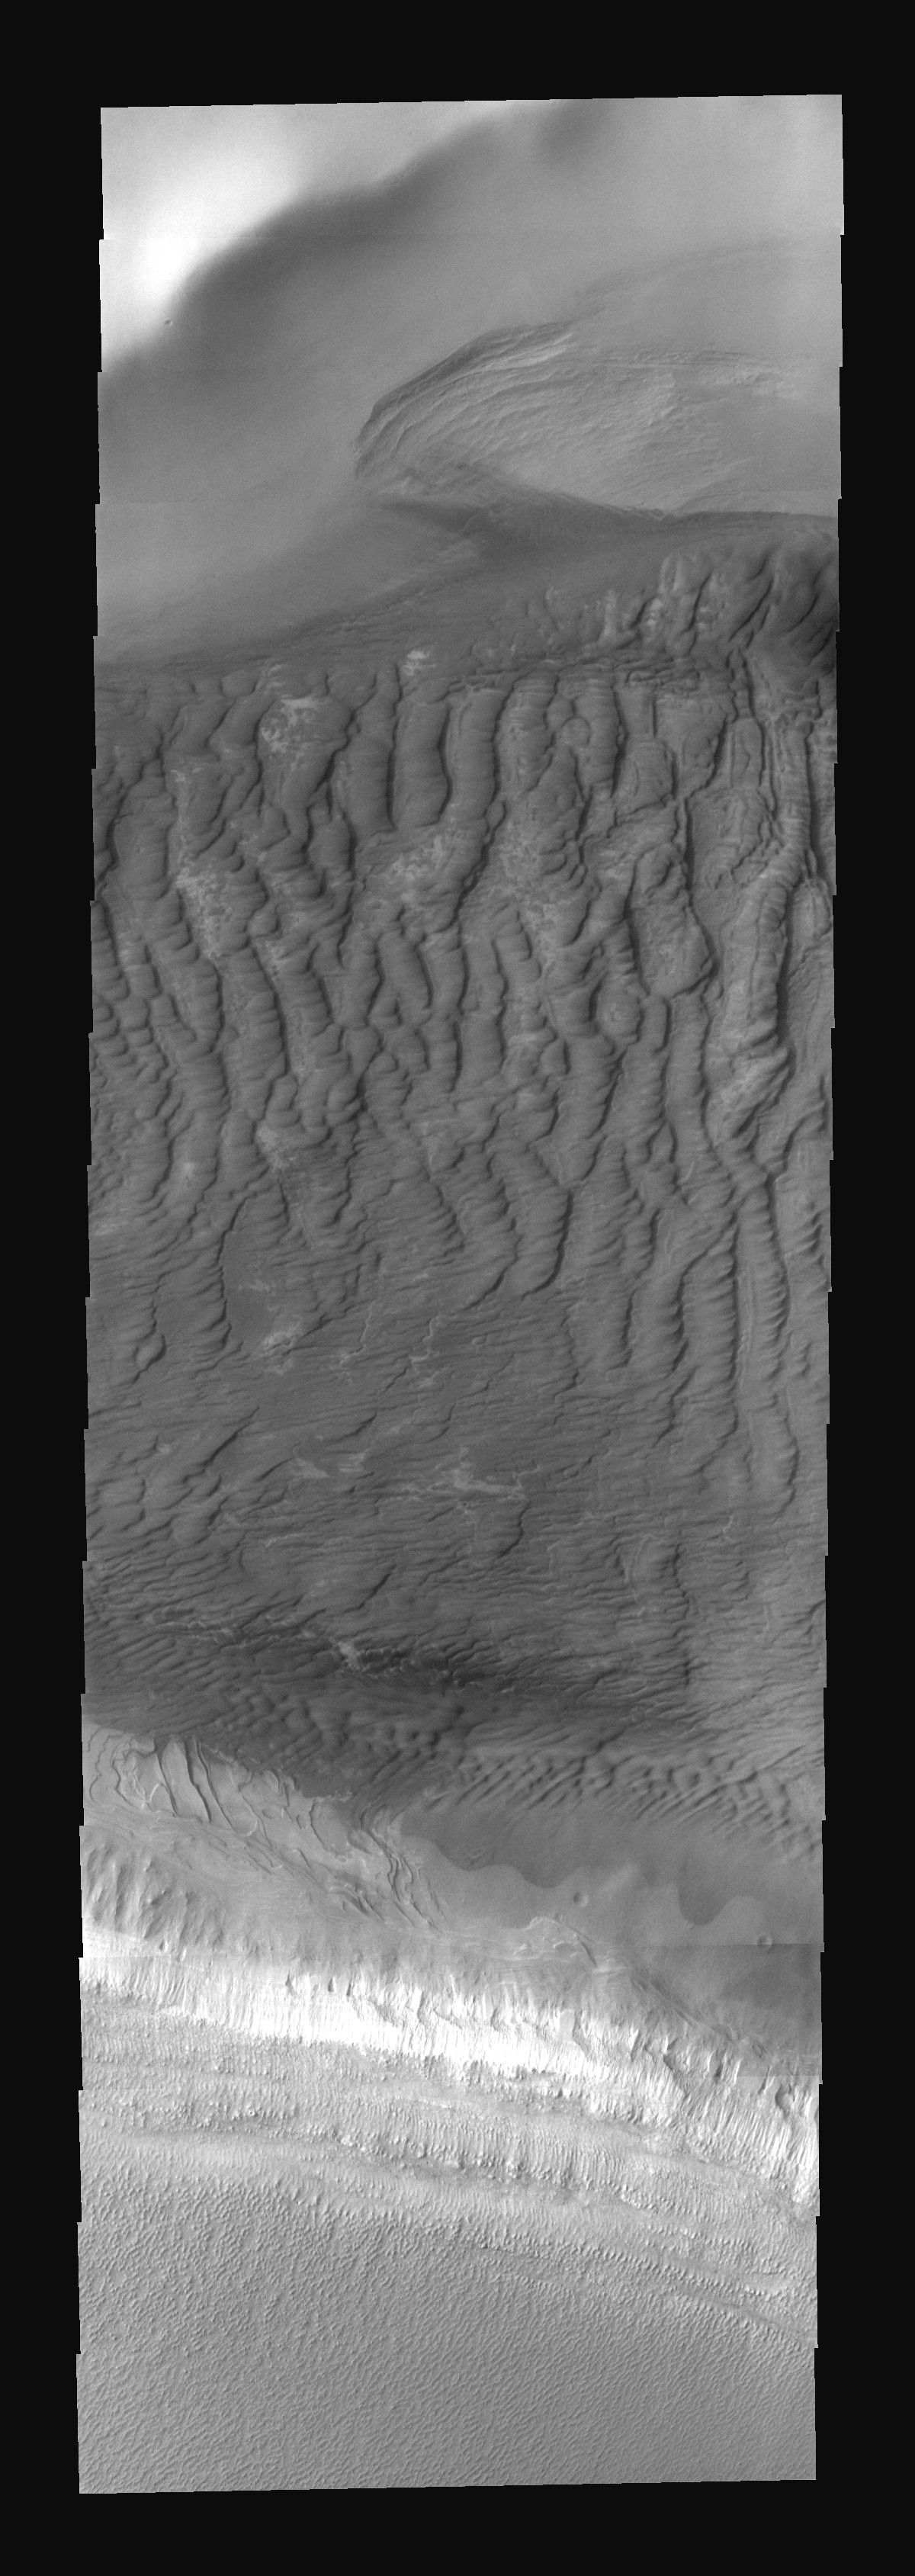

Polar Dunes

These sand dunes are part of the sand sea that surrounds the south polar cap.

Image information: VIS instrument. Latitude -71.6N, Longitude 143.7E. 17 meter/pixel resolution.

Please see the THEMIS Data Citation Note for details on crediting THEMIS images.

Note: this THEMIS visual image has not been radiometrically nor geometrically calibrated for this preliminary release. An empirical correction has been performed to remove instrumental effects. A linear shift has been applied in the cross-track and down-track direction to approximate spacecraft and planetary motion. Fully calibrated and geometrically projected images will be released through the Planetary Data System in accordance with Project policies at a later time.

NASA’s Jet Propulsion Laboratory manages the 2001 Mars Odyssey mission for NASA’s Office of Space Science, Washington, D.C. The Thermal Emission Imaging System (THEMIS) was developed by Arizona State University, Tempe, in collaboration with Raytheon Santa Barbara Remote Sensing. The THEMIS investigation is led by Dr. Philip Christensen at Arizona State University. Lockheed Martin Astronautics, Denver, is the prime contractor for the Odyssey project, and developed and built the orbiter. Mission operations are conducted jointly from Lockheed Martin and from JPL, a division of the California Institute of Technology in Pasadena.

Credit: NASA/JPL/ASU